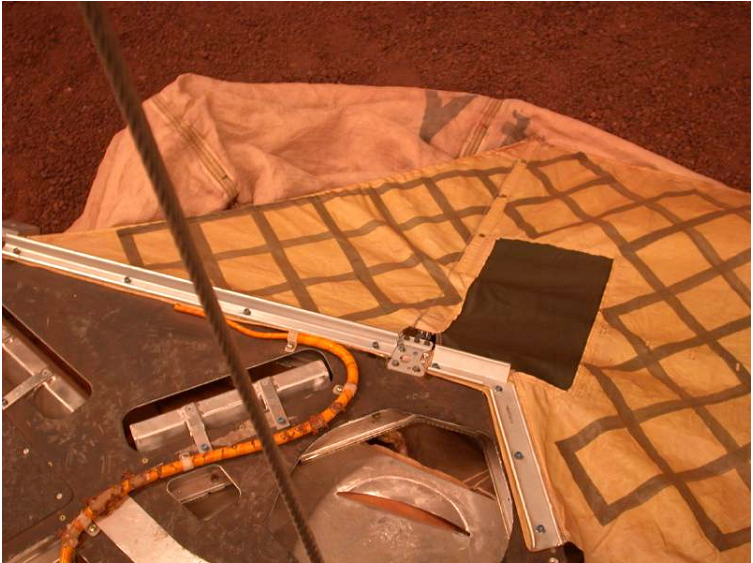

JPL Testbed Image of Deflated Airbag

This image shows the airbags in deflated position at the JPL In-Situ Instrument Laboratory, where engineers tested the airbags to ensure a safe landing on Mars.

Credit: NASA/JPL